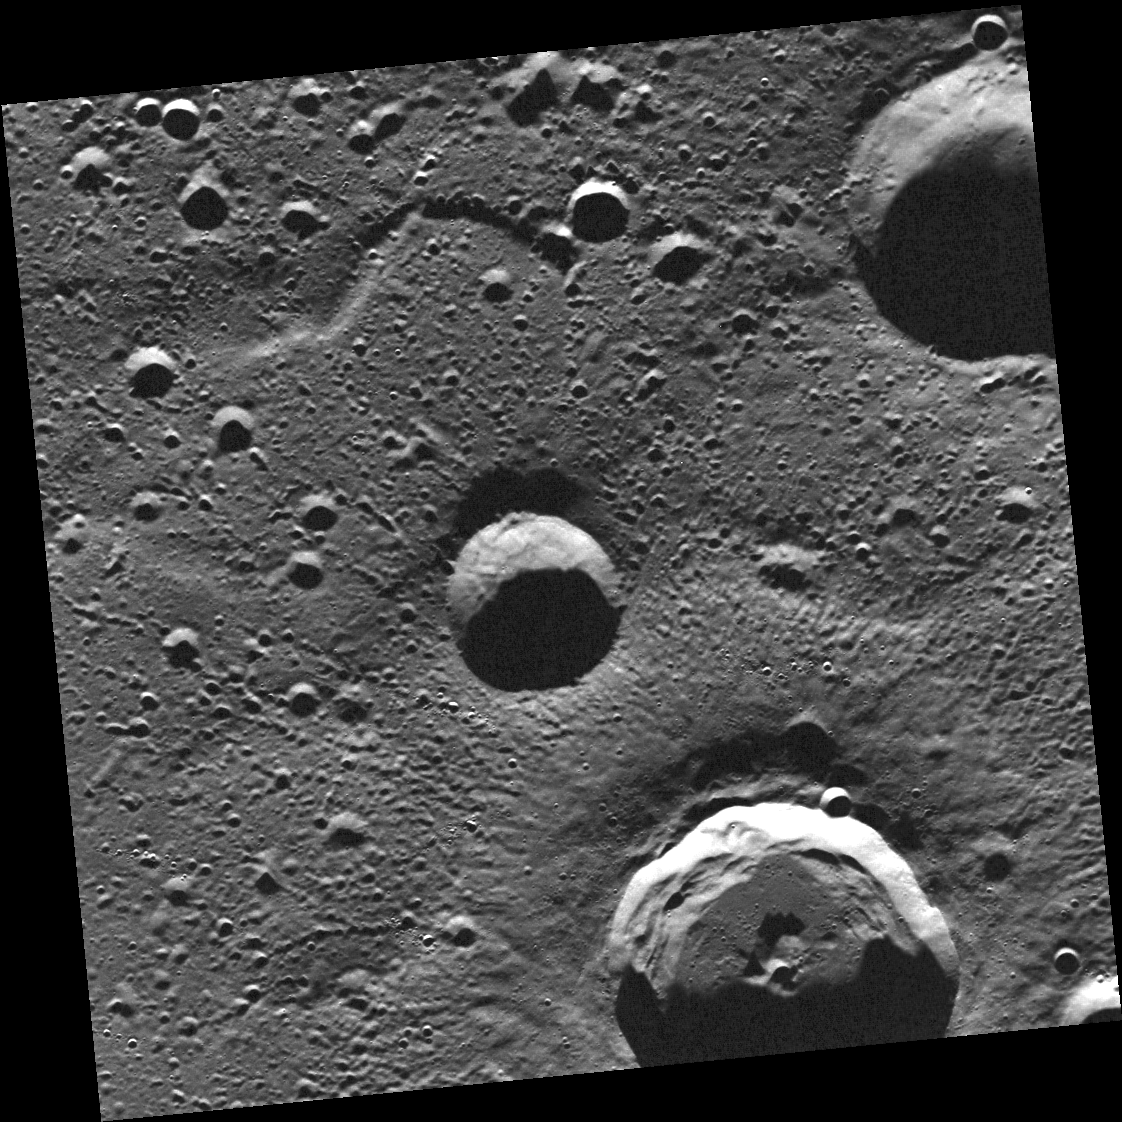

Some Will Slump

This image shows impact craters of varying size and morphology. The crater with the visible central peak on the southern edge of the image displays spectacular wall slumps, which form when material on the steep walls of the crater collapses. This crater also has secondary craters and ejecta radiating from its center.

This image was acquired as part of MDIS’s color base map. The color base map is composed of WAC images taken through eight different narrow-band color filters and will cover more than 90% of Mercury’s surface with an average resolution of 1 kilometer/pixel (0.6 miles/pixel). The highest-quality color images are obtained for Mercury’s surface when both the spacecraft and the Sun are overhead, so these images typically are taken with viewing conditions of low incidence and emission angles.

The MESSENGER spacecraft is the first ever to orbit the planet Mercury, and the spacecraft’s seven scientific instruments and radio science investigation are unraveling the history and evolution of the Solar System’s innermost planet. Visit the Why Mercury? section of this website to learn more about the key science questions that the MESSENGER mission is addressing. During the one-year primary mission, MDIS is scheduled to acquire more than 75,000 images in support of MESSENGER’s science goals.

Date acquired: July 20, 2011
Image Mission Elapsed Time (MET): 219691659
Image ID: 529967
Instrument: Wide Angle Camera (WAC) of the Mercury Dual Imaging System (MDIS)
WAC filter: 7 (748 nanometers)
Center Latitude: 82.08°
Center Longitude: 103.1° E
Resolution: 85 meters/pixel
Scale: Image is approximately 88 km (55 mi) across.
Incidence Angle: 82.1°
Emission Angle: 0.2°
Phase Angle: 82.1°

These images are from MESSENGER, a NASA Discovery mission to conduct the first orbital study of the innermost planet, Mercury. For information regarding the use of images, see the MESSENGER image use policy.

Credit: NASA/Johns Hopkins University Applied Physics Laboratory/Carnegie Institution of Washington